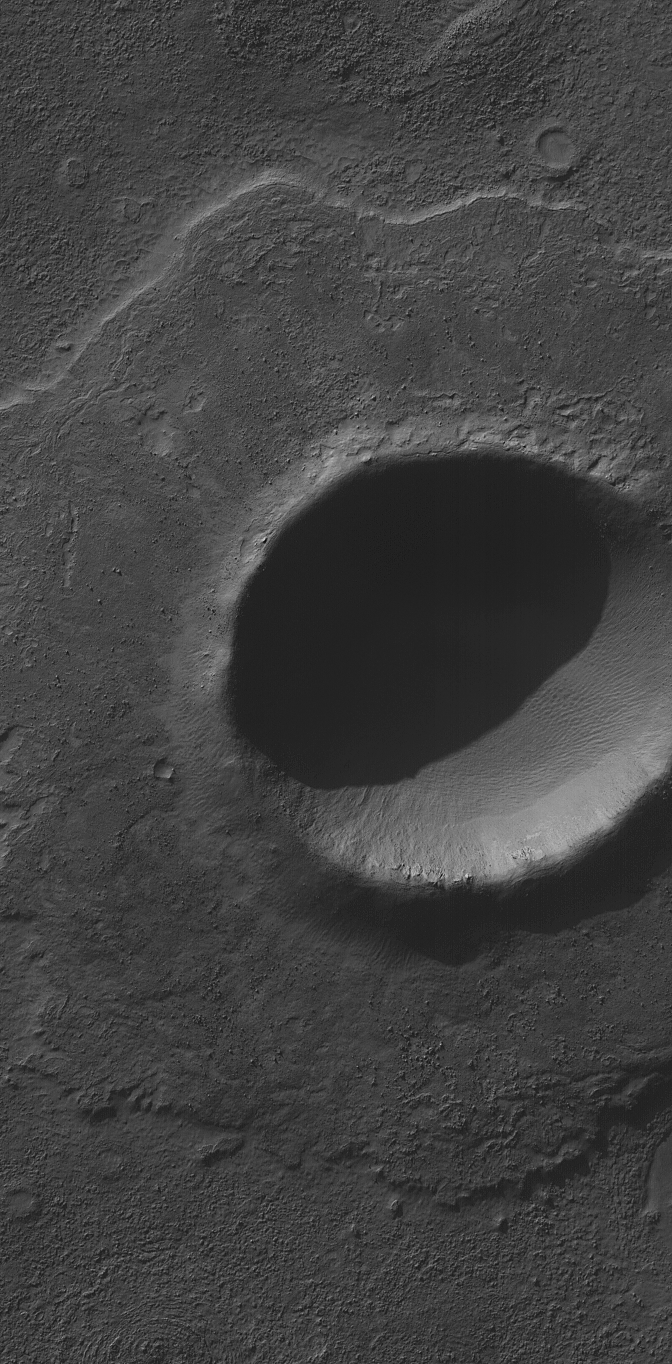

Pedestal Crater

5 January 2004

This Mars Global Surveyor (MGS) Mars Orbiter Camera (MOC) image shows an impact crater, a little over 2 km (> 1.2 mi) in diameter, located in Noachis Terra near 50.4°S, 14.3°W. The crater’s bouldery ejecta blanket has protected underlying material from being eroded away by wind, leaving the ejecta up on a low pedestal. This picture covers an area about 3 km (1.9 mi) across, and is illuminated by sunlight from the upper left.

Credit: NASA/JPL/Malin Space Science Systems